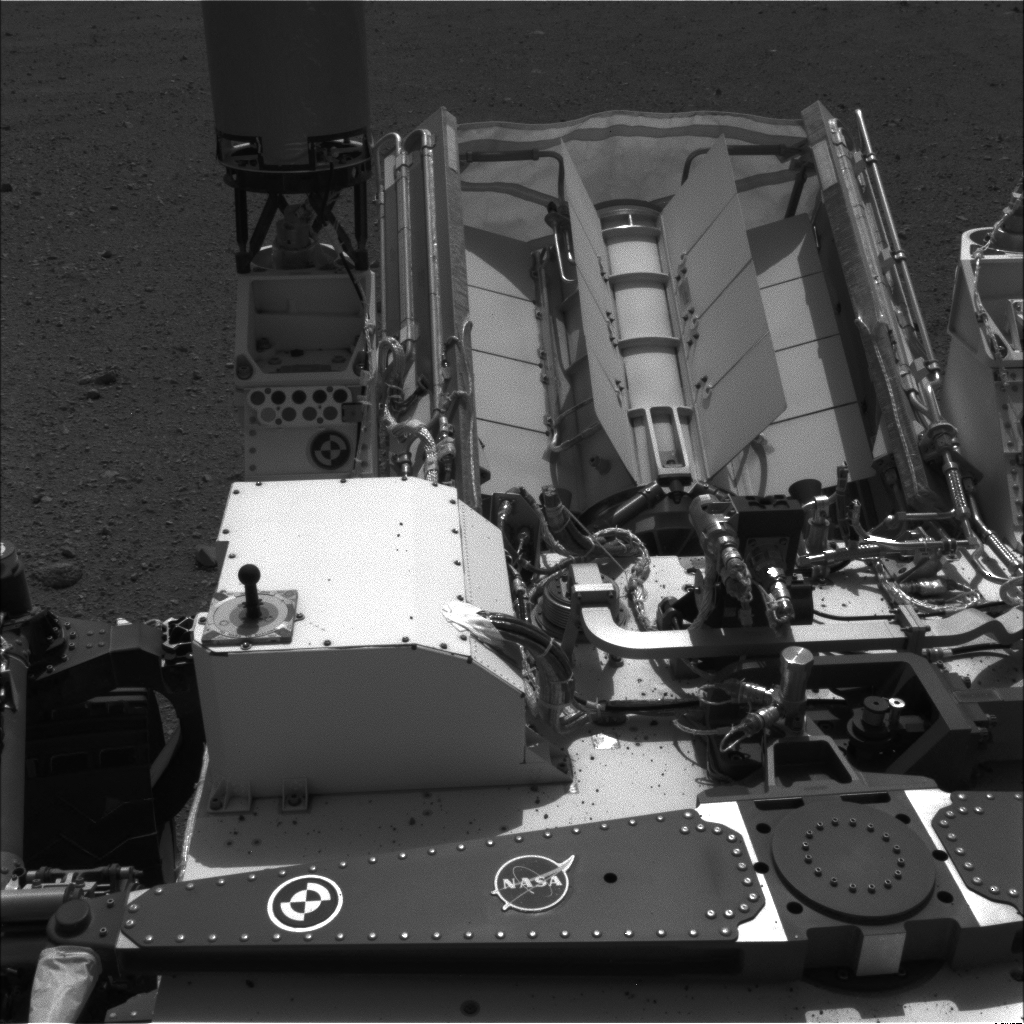

Readying ChemCam

Annotated Version

This image shows the calibration target for the Chemistry and Camera (ChemCam) instrument on NASA’s Curiosity rover. The calibration target is one square and a group of nine circles that look dark in the black-and-white image. The calibration target set can be seen in the middle left in this image, to the right of the rover’s power source. The materials used in these circles are the types of materials scientists anticipated they might encounter on Mars. The square is a titanium alloy with a painted edge.

Figure 1 is an annotated version indicating where the target is.

The ChemCam instrument will be firing a series of powerful, but invisible, laser pulses at a target rock or soil. It is located on the rover’s mast, near the Navigation camera that took this image. A telescopic camera known as the remote micro-imager will show the context of the spots hit with the laser.

This image was taken by the right-side Navigation camera on Aug. 16, 2012.

JPL manages the Mars Science Laboratory/Curiosity for NASA’s Science Mission Directorate in Washington. The rover was designed, developed and assembled at JPL, a division of the California Institute of Technology in Pasadena.

Credit: NASA/JPL-Caltech